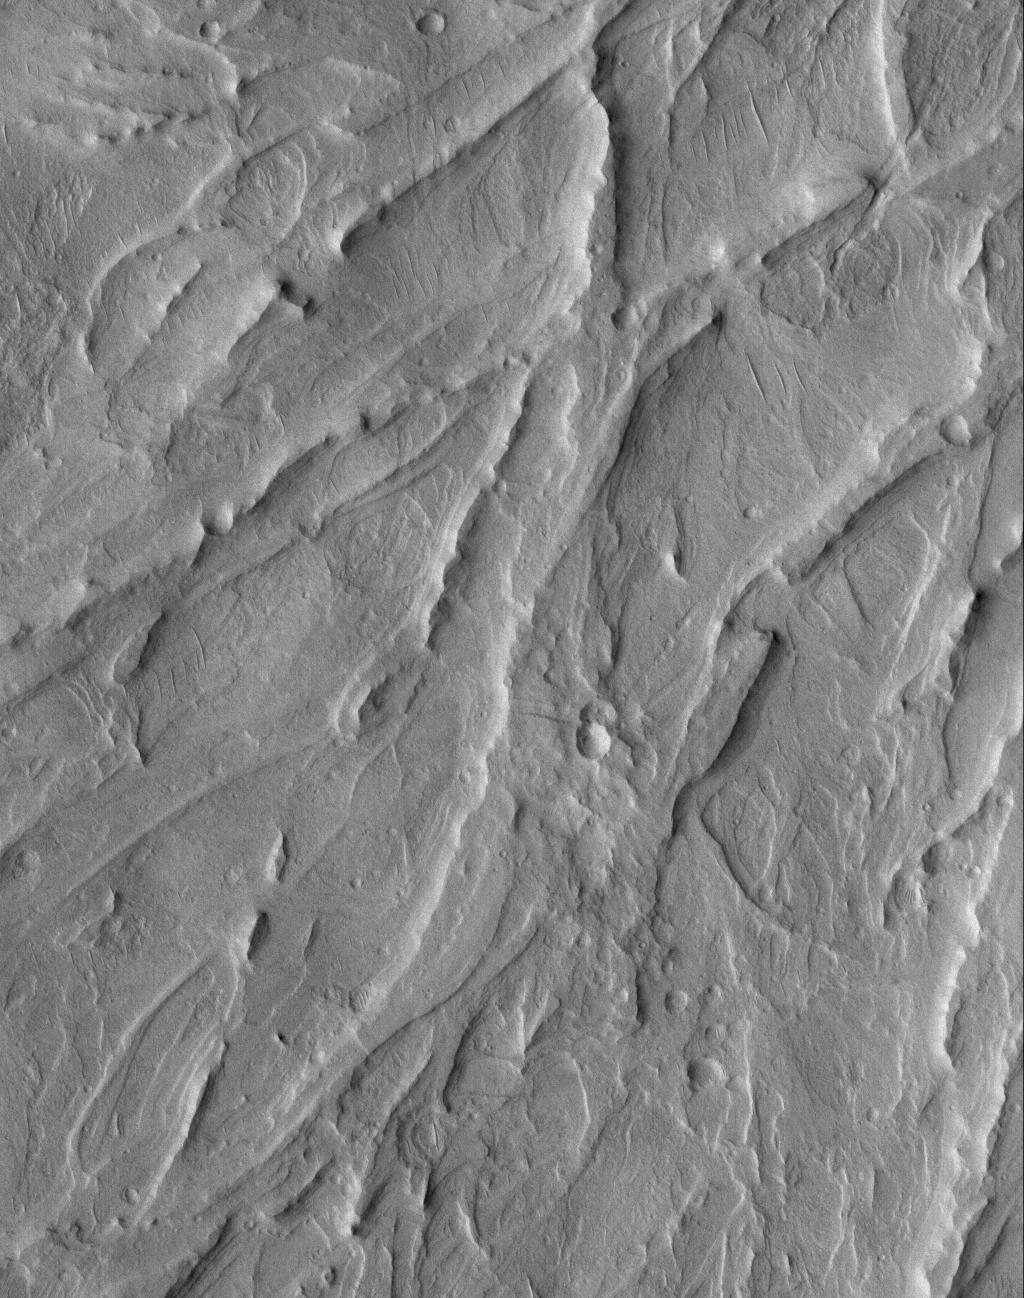

Inverted Channels

10 June 2005
This Mars Global Surveyor (MGS) Mars Orbiter Camera (MOC) image shows a complex of overlapping, inverted channels in a fan exposed by erosion, then mantled by dust, in the Aeolis region of Mars. Aeolis exhibits an abundance of inverted channels and fan-shaped forms, largely created by a liquid such as water, and then preserved in layered, sedimentary rock that has been subsequently eroded by wind.

Location near: 4.6°S, 205.3°W
Image width: ~3 km (~1.9 mi
Illumination from: upper left
Season: Southern Spring

Credit: NASA/JPL/Malin Space Science Systems